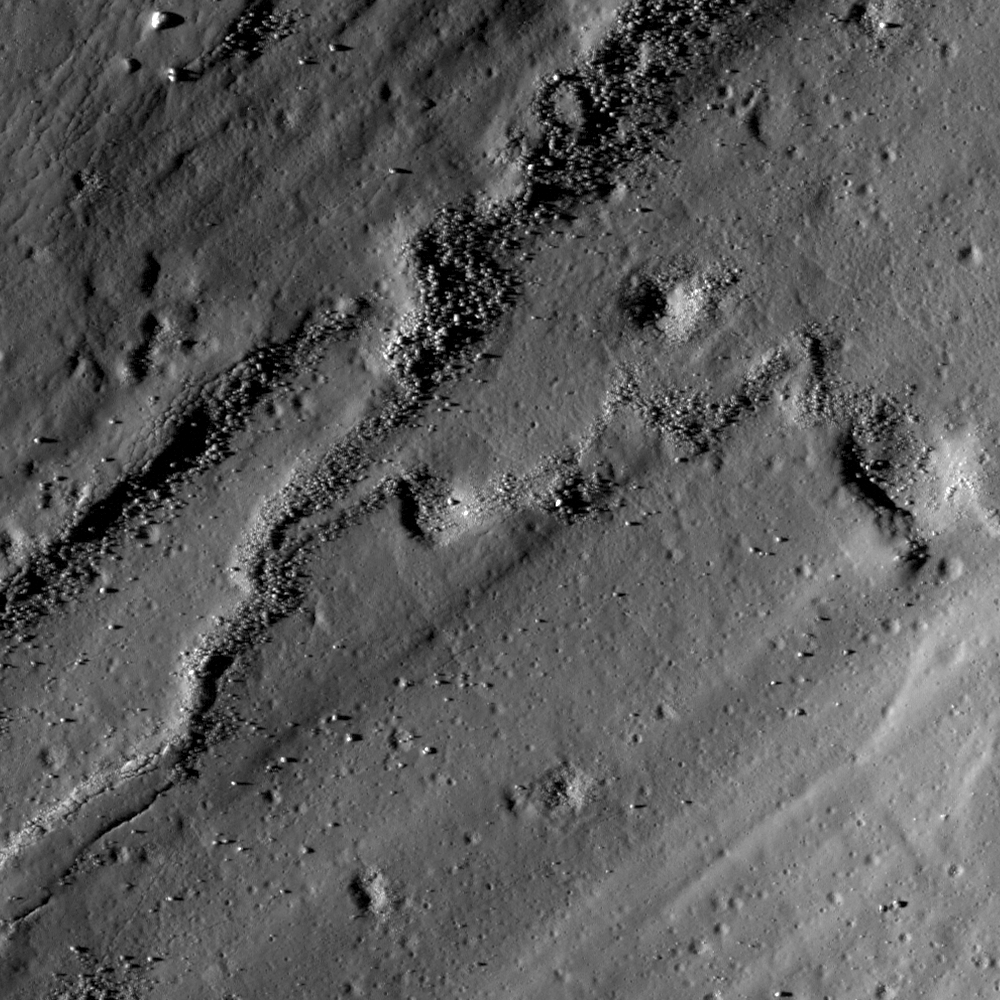

A Molten Flood

A flood of impact melt swept away from the rim of Necho crater. NAC image M119041553; scene width is 540 meters, or 1771 feet.

Large impacts are catastrophic events for the local area. Besides the huge craters they leave behind (this one is 30 kilometers, or 19 miles, across), impacts heat portions of the crust to such high temperatures that rocks melt and flow like lava, as seen in today’s featured image. These melts run downhill, cool and solidify, leaving behind beautiful flow features also highlighted in several past featured images.

Credit: NASA/GSFC/Arizona State University